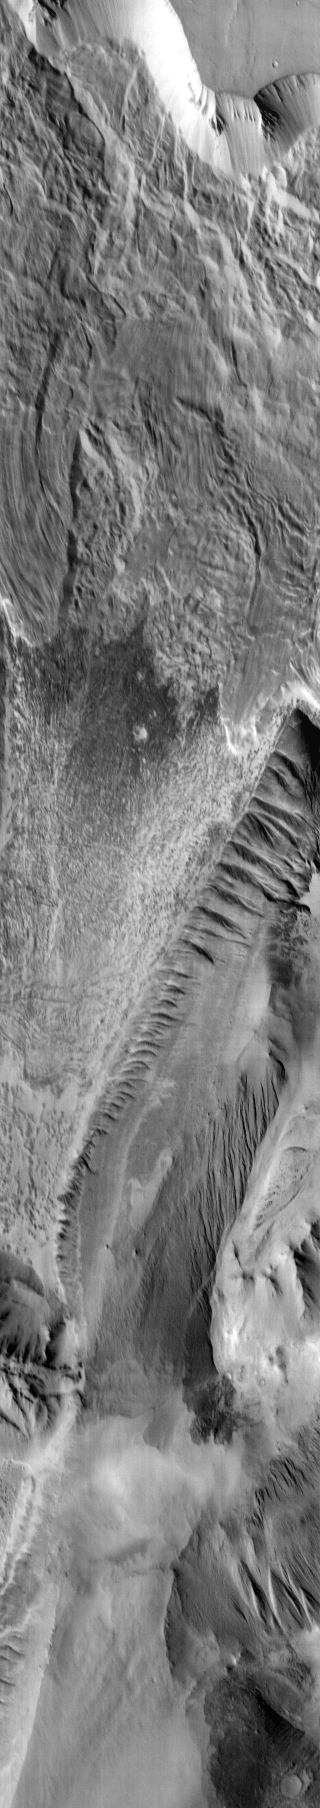

Ophir Chasma

This daytime IR image shows part of Ophir Chasma. Note the landslide deposits near the top of the image.

Image information: IR instrument. Latitude -4.6N, Longitude 288.6E. 124 meter/pixel resolution.

Please see the THEMIS Data Citation Note for details on crediting THEMIS images.

Note: this THEMIS visual image has not been radiometrically nor geometrically calibrated for this preliminary release. An empirical correction has been performed to remove instrumental effects. A linear shift has been applied in the cross-track and down-track direction to approximate spacecraft and planetary motion. Fully calibrated and geometrically projected images will be released through the Planetary Data System in accordance with Project policies at a later time.

NASA’s Jet Propulsion Laboratory manages the 2001 Mars Odyssey mission for NASA’s Office of Space Science, Washington, D.C. The Thermal Emission Imaging System (THEMIS) was developed by Arizona State University, Tempe, in collaboration with Raytheon Santa Barbara Remote Sensing. The THEMIS investigation is led by Dr. Philip Christensen at Arizona State University. Lockheed Martin Astronautics, Denver, is the prime contractor for the Odyssey project, and developed and built the orbiter. Mission operations are conducted jointly from Lockheed Martin and from JPL, a division of the California Institute of Technology in Pasadena.

Credit: NASA/JPL/ASU